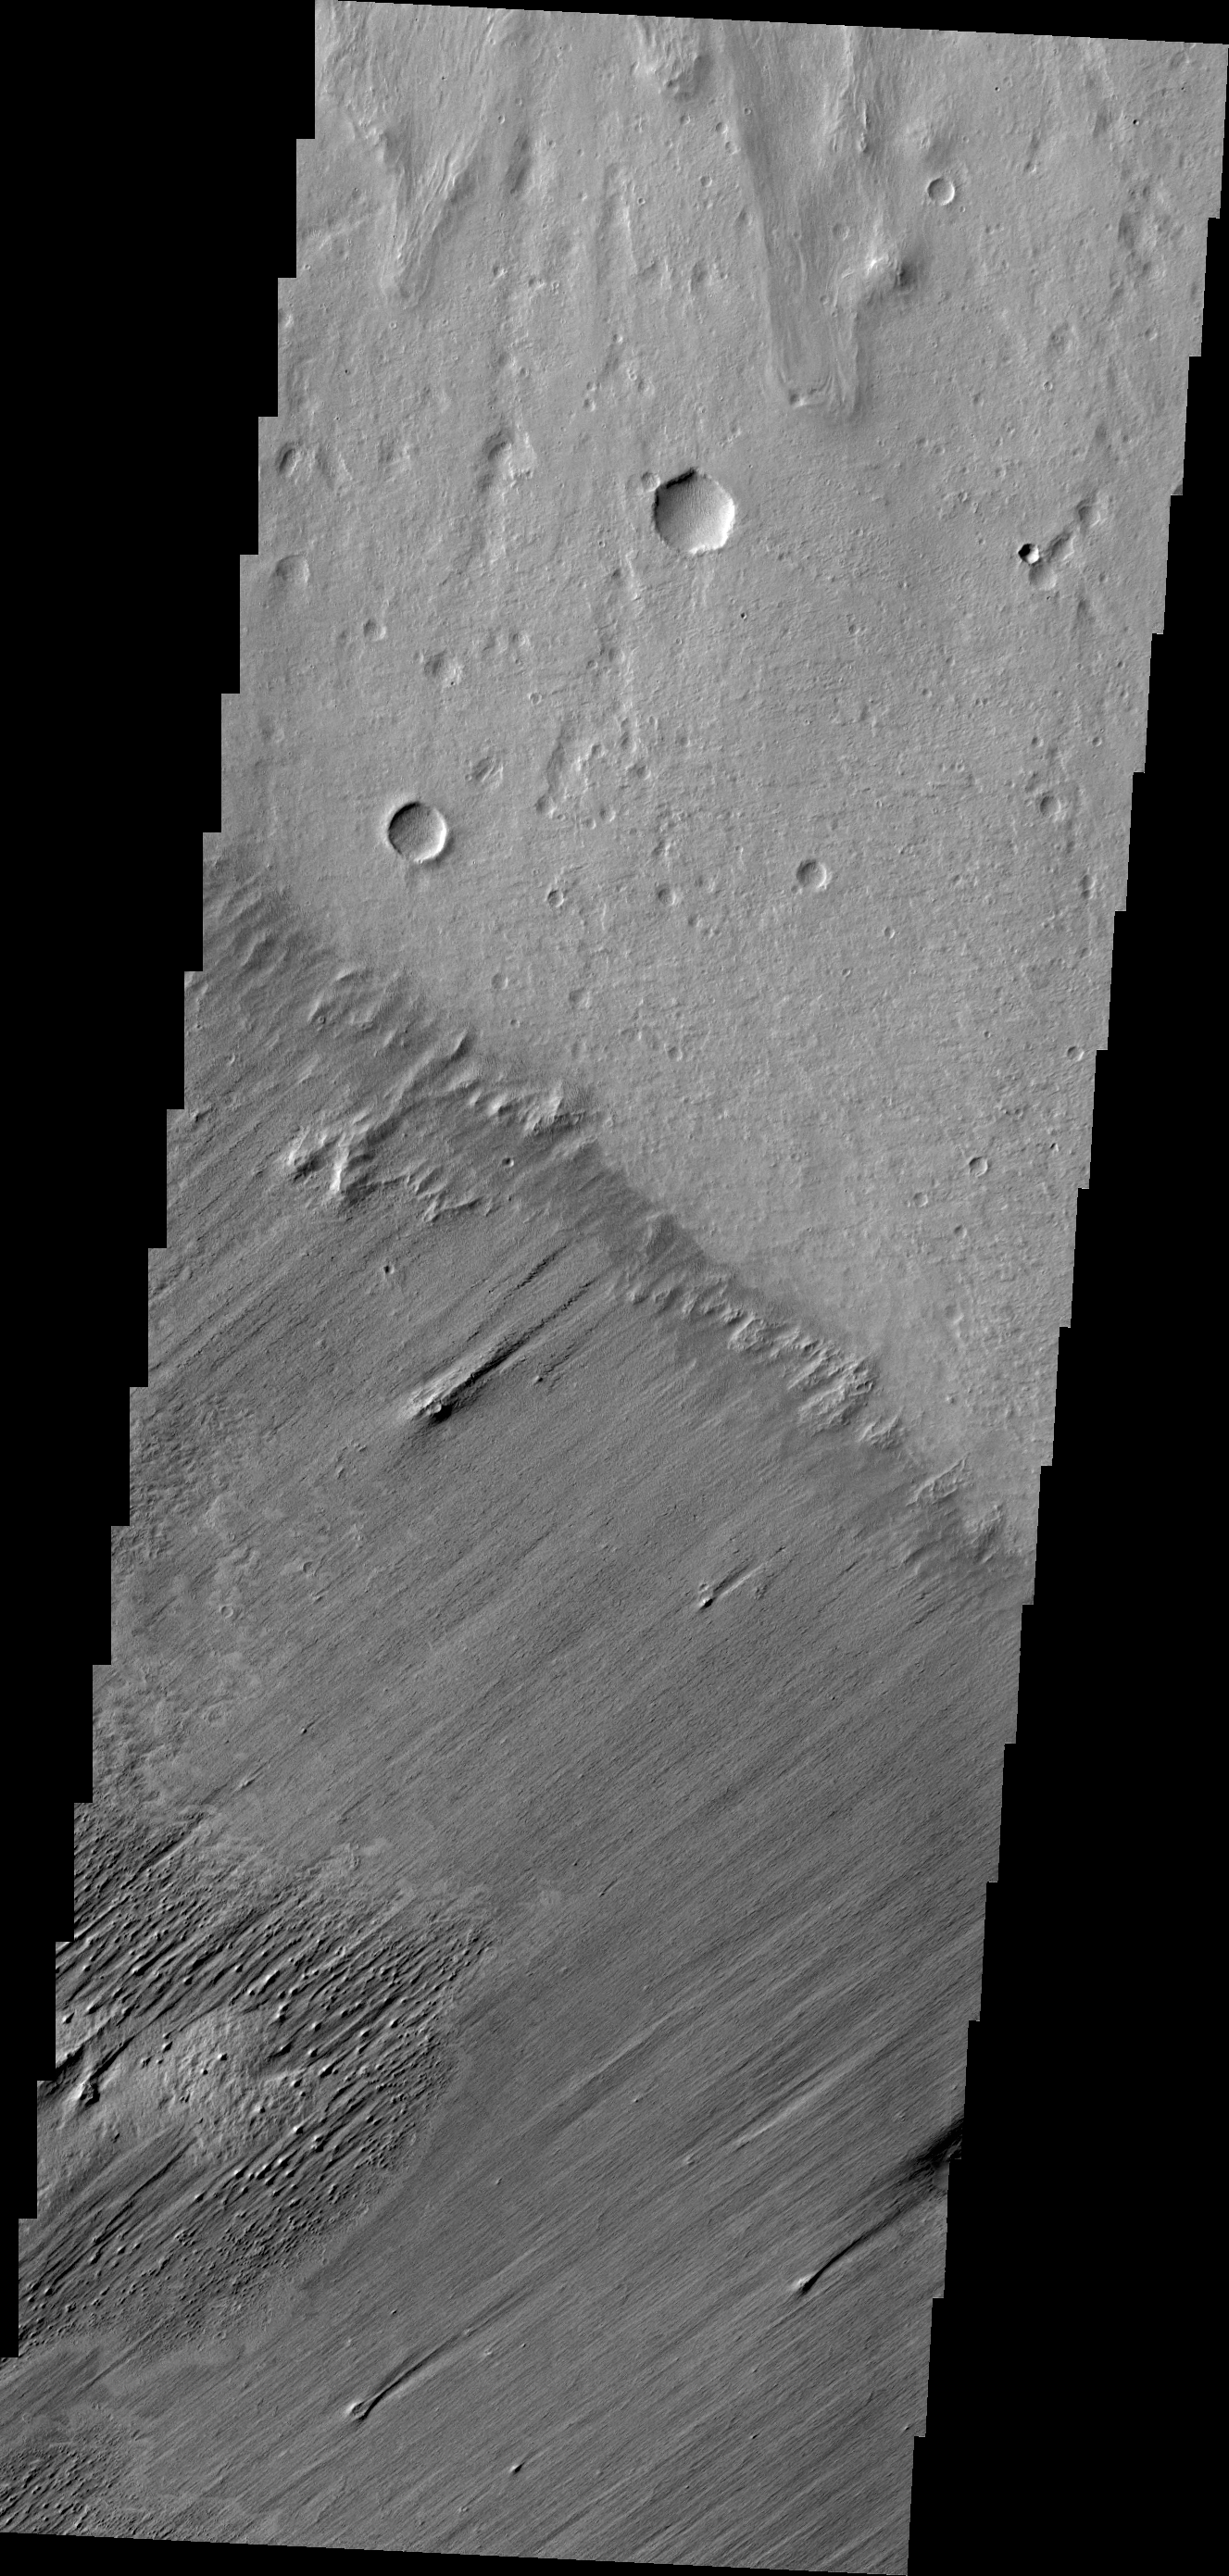

Boundaries

This image shows a clear boundary between material being eroded by the wind (bottom of image) and a surface scoured clean (top of frame). The wind eroded material is part of a large deposit northwest of Apollinaris Mons.

Credit: NASA/JPL/ASU